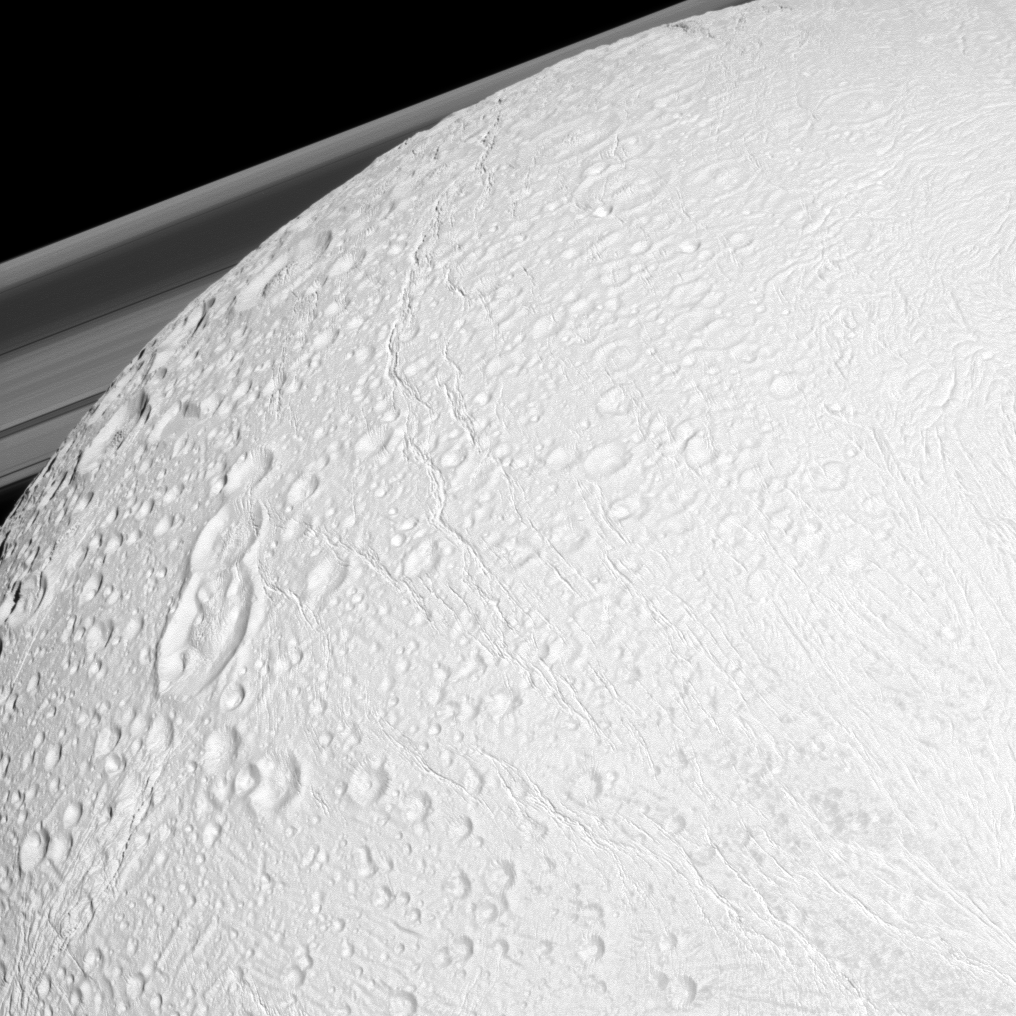

Northern Reaches

The Cassini spacecraft watches over the northern latitudes of Saturn’s geologically active moon Enceladus while the planet’s rings peek through in the distance in this snapshot.

See PIA11684 to learn more about the surface of the moon. This view looks toward the northern latitudes of the anti-Saturn side of Enceladus (504 kilometers, or 313 miles across). North on Enceladus is up and rotated 21 degrees to the left.

This view looks toward the northern, sunlit side of the rings from just above the ringplane.

The image was taken with the Cassini spacecraft narrow-angle camera on Dec. 21, 2010 using a spectral filter sensitive to wavelengths of near-infrared light centered at 752 nanometers. The view was obtained at a distance of approximately 34,000 kilometers (21,000 miles) from Enceladus and at a Sun-Enceladus-spacecraft, or phase, angle of 15 degrees. Image scale is 202 meters (663 feet) per pixel.

The Cassini-Huygens mission is a cooperative project of NASA, the European Space Agency and the Italian Space Agency. The Jet Propulsion Laboratory, a division of the California Institute of Technology in Pasadena, manages the mission for NASA’s Science Mission Directorate, Washington, D.C. The Cassini orbiter and its two onboard cameras were designed, developed and assembled at JPL. The imaging operations center is based at the Space Science Institute in Boulder, Colo.

Credit: NASA/JPL/Space Science Institute